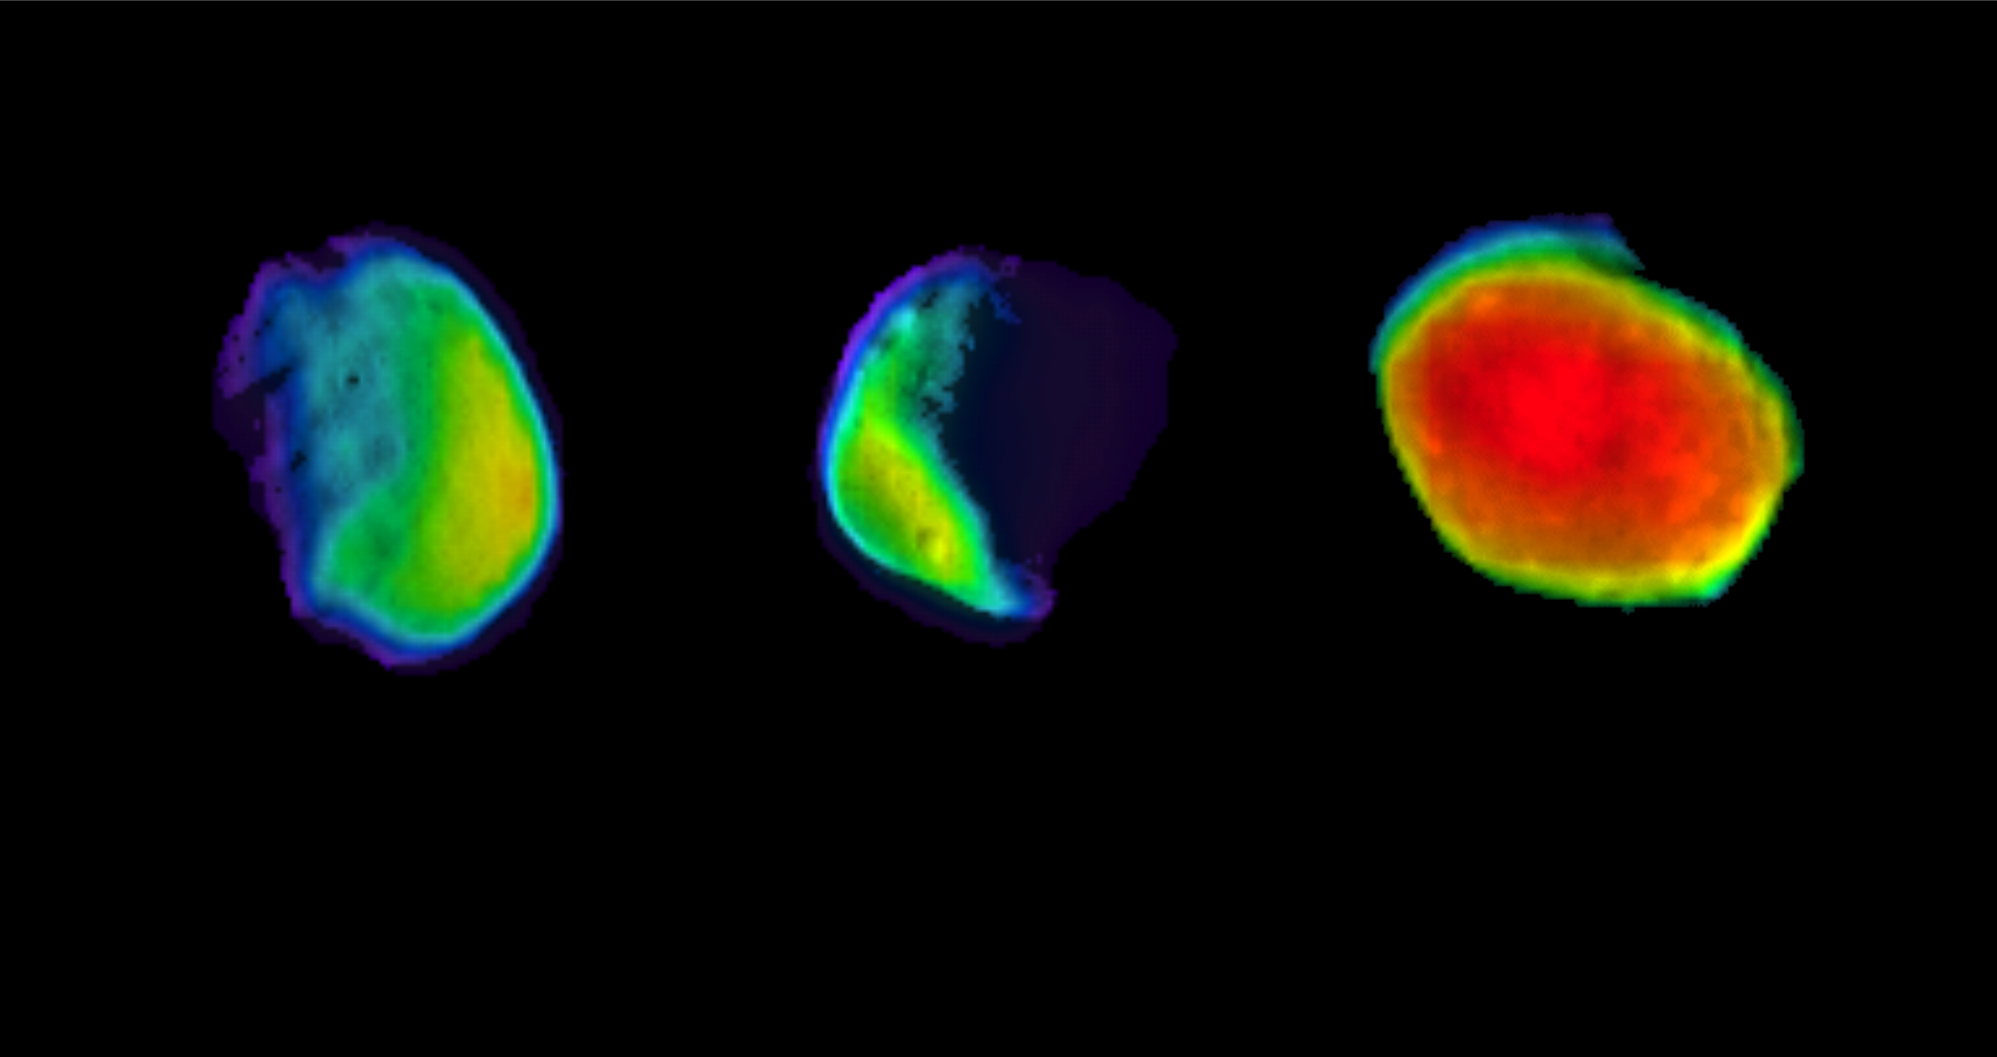

Odyssey’s Three Views of Phobos

Annotated Image

These are three different views of the Martian moon Phobos, as seen by NASA’s 2001 Mars Odyssey orbiter using its infrared camera, Thermal Emission Imaging System (THEMIS). Each color represents a different temperature range.

The annotated version of this image labels each of these views with the dates when they were imaged by THEMIS. The two views on the left were taken while Phobos was in a half-moon phase, which is better for studying surface textures. The third, on the far-right, was taken in a full-moon phase, which is better for studying material composition.

A scale bar on the annotated image ranges from 150 to 300 degrees Kelvin, or -190 degrees Fahrenheit (-123 degrees Celsius) to 80 degrees Fahrenheit (27 degrees Celsius).

NASA’s Jet Propulsion Laboratory in Pasadena, California, manages the 2001 Mars Odyssey mission for NASA’s Science Mission Directorate in Washington. THEMIS was developed by Arizona State University in Tempe, in collaboration with Raytheon Santa Barbara Remote Sensing.

The THEMIS investigation is led by Philip Christensen at ASU. The prime contractor for the Odyssey project, Lockheed Martin Space in Denver, developed and built the orbiter. Mission operations are conducted jointly from Lockheed Martin and from JPL, a division of Caltech in Pasadena.

Credit: NASA/JPL-Caltech/ASU/SSI